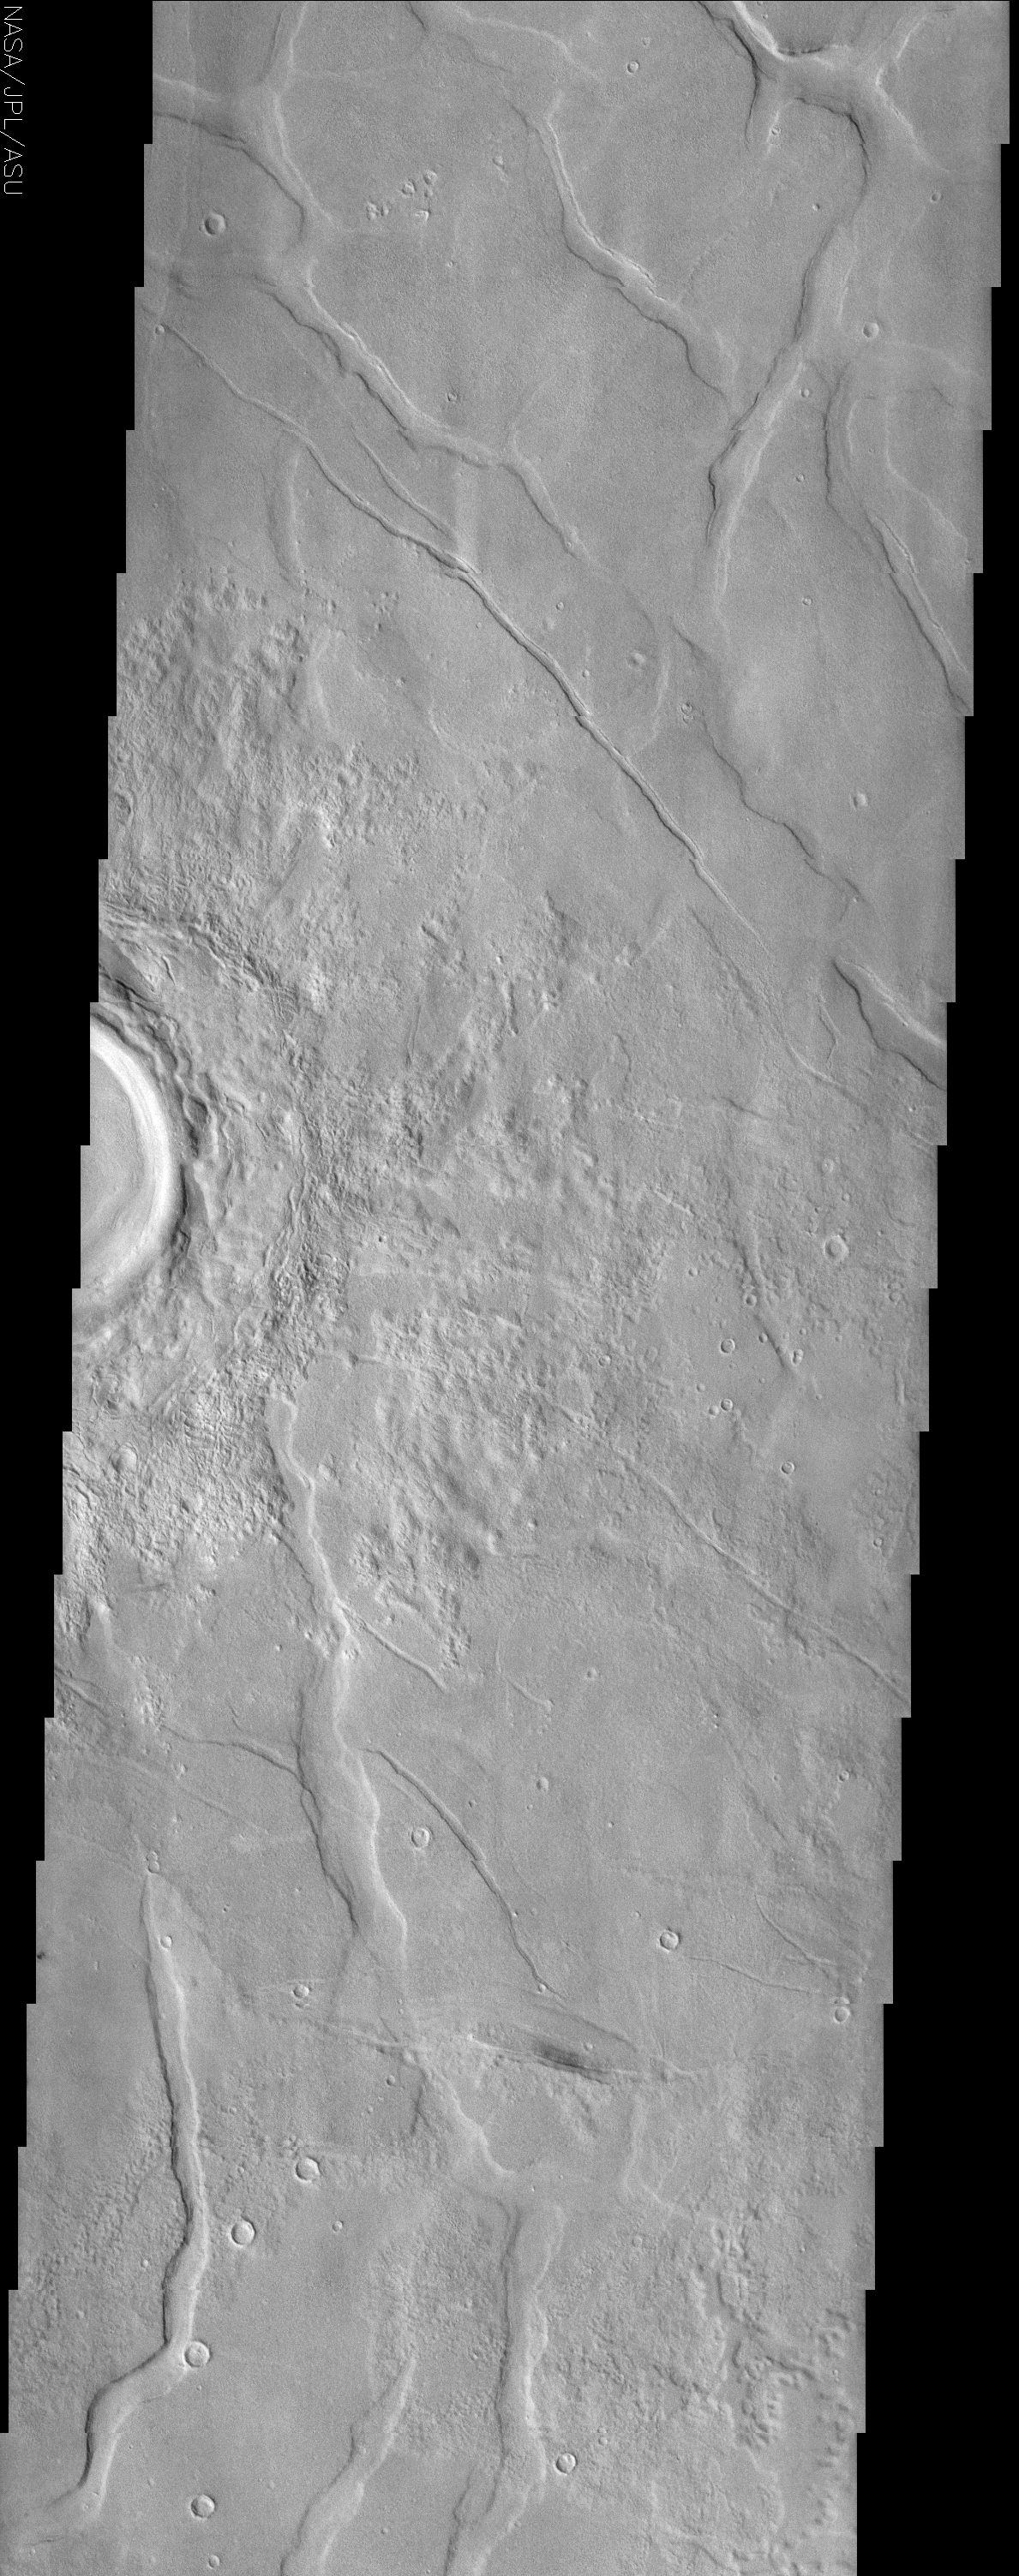

Utopia Planitia

(Released 15 May 2002)
The Science
This image is located in Utopia Planitia, a large plain in the northern hemisphere. It is believed that this basin is the result of a large impact. On the right side of the image is a partially imaged crater with a well-preserved ejecta blanket. The morphology of the ejecta implies that the crater is young relative to the surrounding material and has not undergone extensive deposition or erosion. Surrounding the crater are polygonal troughs in the smooth surface material. This polygon pattern is relatively common in the northern plains of Mars, and are primarily located in Acidalia Planitia, Elysium Planitia, and Utopia Planitia. These troughs are believed to be small grabbens, however, scientist are currently debating the origin of these features. The two most accepted hypotheses are that these grabbens either form as volcanic material cools and contracts, or are produced as sediment shrinks as a result of compaction.

The Story
When you think of Utopia, you probably don’t think of a large Martian plain, riddled with troughs and pockmarked by craters. Of course, it may actually be a more fitting name than you think. When Sir Thomas More wrote his book about a fictitiously optimal place guided and governed by reason, he made up the word utopia from Greek words meaning “nowhere.”

Utopia Planitia became “somewhere” for the first time, however, when its first visitor, the Viking 2 lander, settled down and analyzed the area. And scientists today are using their own reasoning and logic to discern even more about how this northern Martian plain developed geologically.

Right now, scientists have two hypotheses for how the troughs seen here were formed. Because Utopia Planitia is a volcanic region of Mars, these rifts in the surface could have formed when volcanic material cooled and then contracted. Alternatively, this area might be made up of a lot of sediments – small particles of rock, soil, and dust deposited in the area. Just like any loose material, it could have compacted together in places or “shrunk down” to create the lowered rifts in the terrain.

The polygonal patterns of these troughs can be seen more widely in the context image to the right. On Earth, we can sometimes see this pattern occurring in the Arctic and subarctic, where permafrost creates polygonal, “frozen-soil wedges” that form an almost honeycomb pattern throughout the terrain. We know from Viking 2 pictures that it can be pretty cold in this area, as a thin layer of white ground frost was observed there during a few of the Martian winters.

The whiter, brighter material near the crater, however, isn’t frost or snow, but instead the record of all of the material that was once ejected from the crater at the left-hand-side of the image. You can see by the smoothness of the crater rim and the clarity of where the ejected material landed that there hasn’t been much erosion. That means this crater is fairly young.

Credit: NASA/JPL/Arizona State University